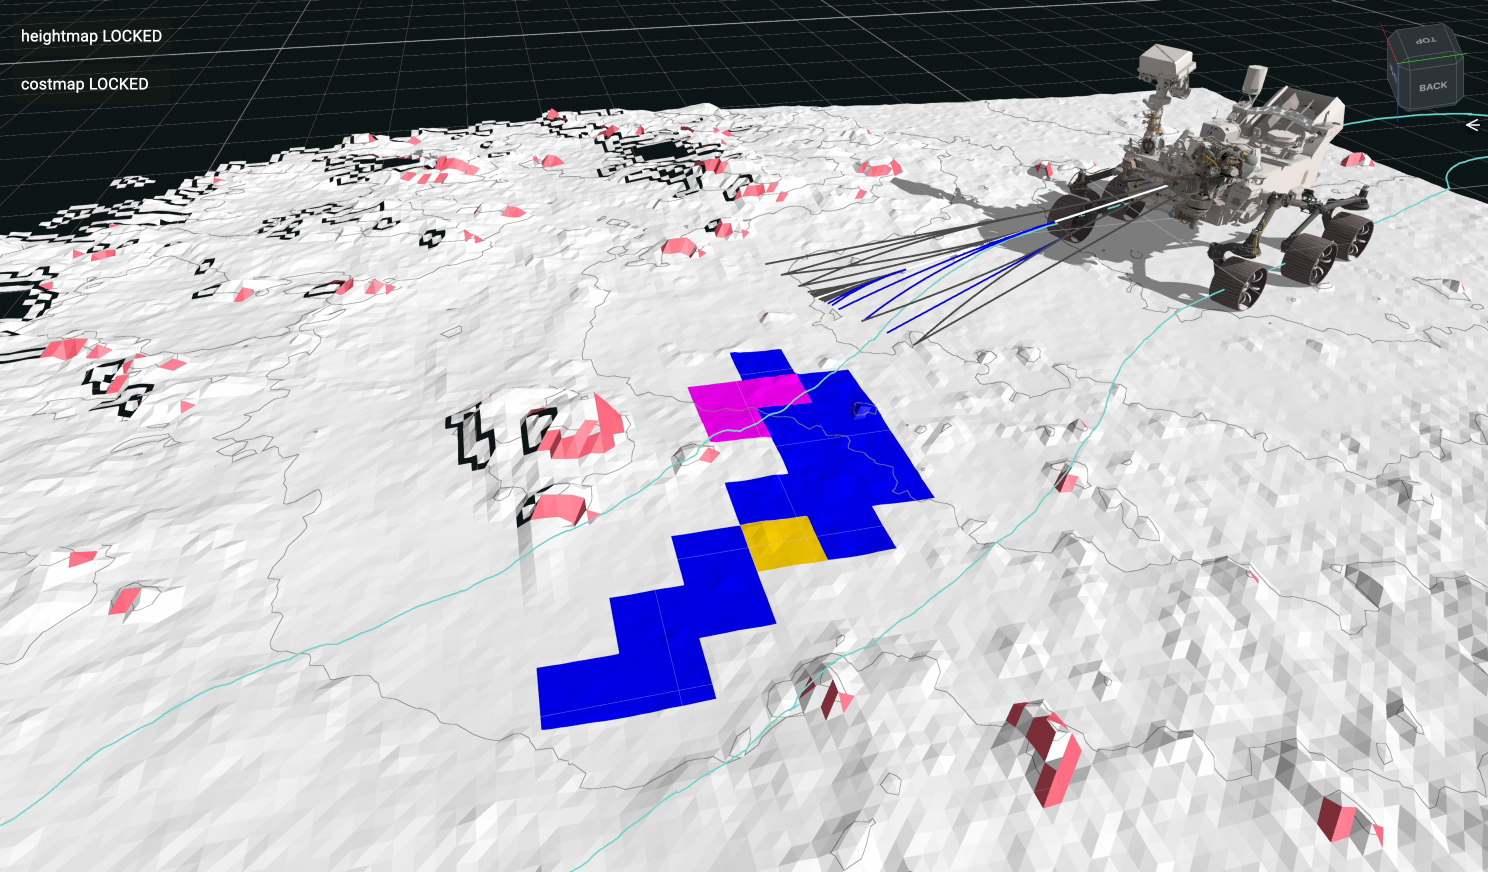

Perseverance AutoNav Avoids a Boulder

This animation is a playback of data recorded by NASA’s Perseverance Mars rover during an autonomous drive on July 15, 2023, the 854th day, or sol, of the mission. During this drive, the rover identified and navigated around the 14-inch (35-centimeter) rock seen at center-left. The self-driving autonomous navigation system, AutoNav, allows the rover to autonomously re-plan its route around rocks or other obstacles on its way to a pre-established destination. Engineers driving the rover at NASA’s Jet Propulsion Laboratory in Southern California use visualization software to plan how the rover moves around on Mars and to evaluate its performance.

The lines seen emanating from the front of the rover are 20 feet (6 meters) long and indicate the paths the rover is evaluating for safety in real time, while driving. Lines that turn blue show where the rover identified a “wheel drop” hazard – where a wheel could drop more than 14 inches (35 centimeters). Magenta lines indicate where the rover saw a belly pan clearance issue – where a terrain feature could get too close to the belly pan underneath the rover. The surrounding white terrain is a digital elevation model that the rover creates onboard using navigation camera images.

The animation has been sped up compared to real time.

A key objective for Perseverance’s mission on Mars is astrobiology, including the search for signs of ancient microbial life. The rover will characterize the planet’s geology and past climate, pave the way for human exploration of the Red Planet, and be the first mission to collect and cache Martian rock and regolith (broken rock and dust).

Subsequent NASA missions, in cooperation with ESA (European Space Agency), would send spacecraft to Mars to collect these sealed samples from the surface and return them to Earth for in-depth analysis.

The Mars 2020 Perseverance mission is part of NASA’s Moon to Mars exploration approach, which includes Artemis missions to the Moon that will help prepare for human exploration of the Red Planet.

JPL, which is managed for NASA by Caltech in Pasadena, California, built and manages operations of the Perseverance rover.

Credit: NASA/JPL-Caltech